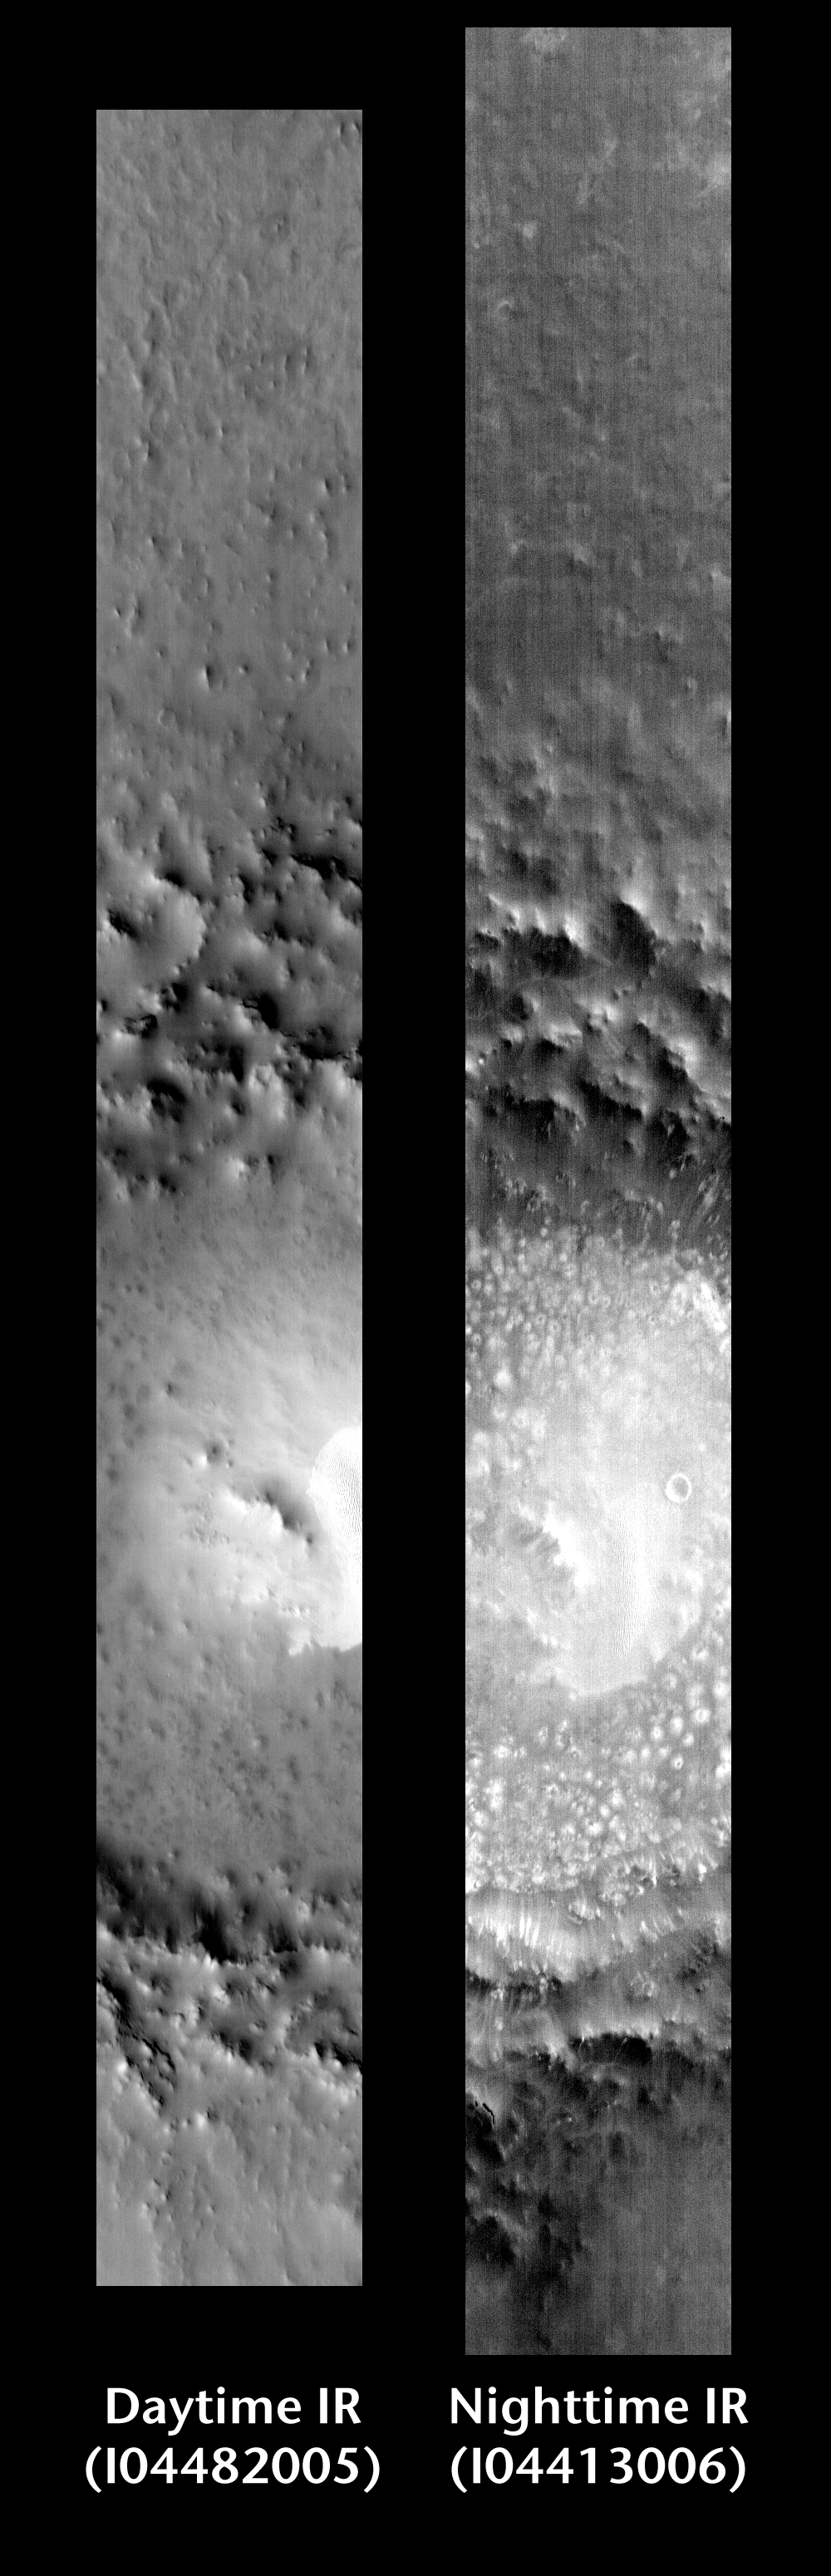

Lomonosov Crater, Day and Night

Released 16 June 2004

This pair of images shows part of Lomonosov Crater.

Day/Night Infrared Pairs

The image pairs presented focus on a single surface feature as seen in both the daytime and nighttime by the infrared THEMIS camera. The nighttime image (right) has been rotated 180 degrees to place north at the top.

Infrared image interpretation

Daytime:Infrared images taken during the daytime exhibit both the morphological and thermophysical properties of the surface of Mars. Morphologic details are visible due to the effect of sun-facing slopes receiving more energy than antisun-facing slopes. This creates a warm (bright) slope and cool (dark) slope appearance that mimics the light and shadows of a visible wavelength image. Thermophysical properties are seen in that dust heats up more quickly than rocks. Thus dusty areas are bright and rocky areas are dark.

Nighttime:Infrared images taken during the nighttime exhibit only the thermophysical properties of the surface of Mars. The effect of sun-facing versus non-sun-facing energy dissipates quickly at night. Thermophysical effects dominate as different surfaces cool at different rates through the nighttime hours. Rocks cool slowly, and are therefore relatively bright at night (remember that rocks are dark during the day). Dust and other fine grained materials cool very quickly and are dark in nighttime infrared images.

Image information: IR instrument. Latitude 64.9, Longitude 350.7 East (9.3 West). 100 meter/pixel resolution.

Note: this THEMIS visual image has not been radiometrically nor geometrically calibrated for this preliminary release. An empirical correction has been performed to remove instrumental effects. A linear shift has been applied in the cross-track and down-track direction to approximate spacecraft and planetary motion. Fully calibrated and geometrically projected images will be released through the Planetary Data System in accordance with Project policies at a later time.

NASA’s Jet Propulsion Laboratory manages the 2001 Mars Odyssey mission for NASA’s Office of Space Science, Washington, D.C. The Thermal Emission Imaging System (THEMIS) was developed by Arizona State University, Tempe, in collaboration with Raytheon Santa Barbara Remote Sensing. The THEMIS investigation is led by Dr. Philip Christensen at Arizona State University. Lockheed Martin Astronautics, Denver, is the prime contractor for the Odyssey project, and developed and built the orbiter. Mission operations are conducted jointly from Lockheed Martin and from JPL, a division of the California Institute of Technology in Pasadena.

Credit: NASA/JPL/Arizona State University